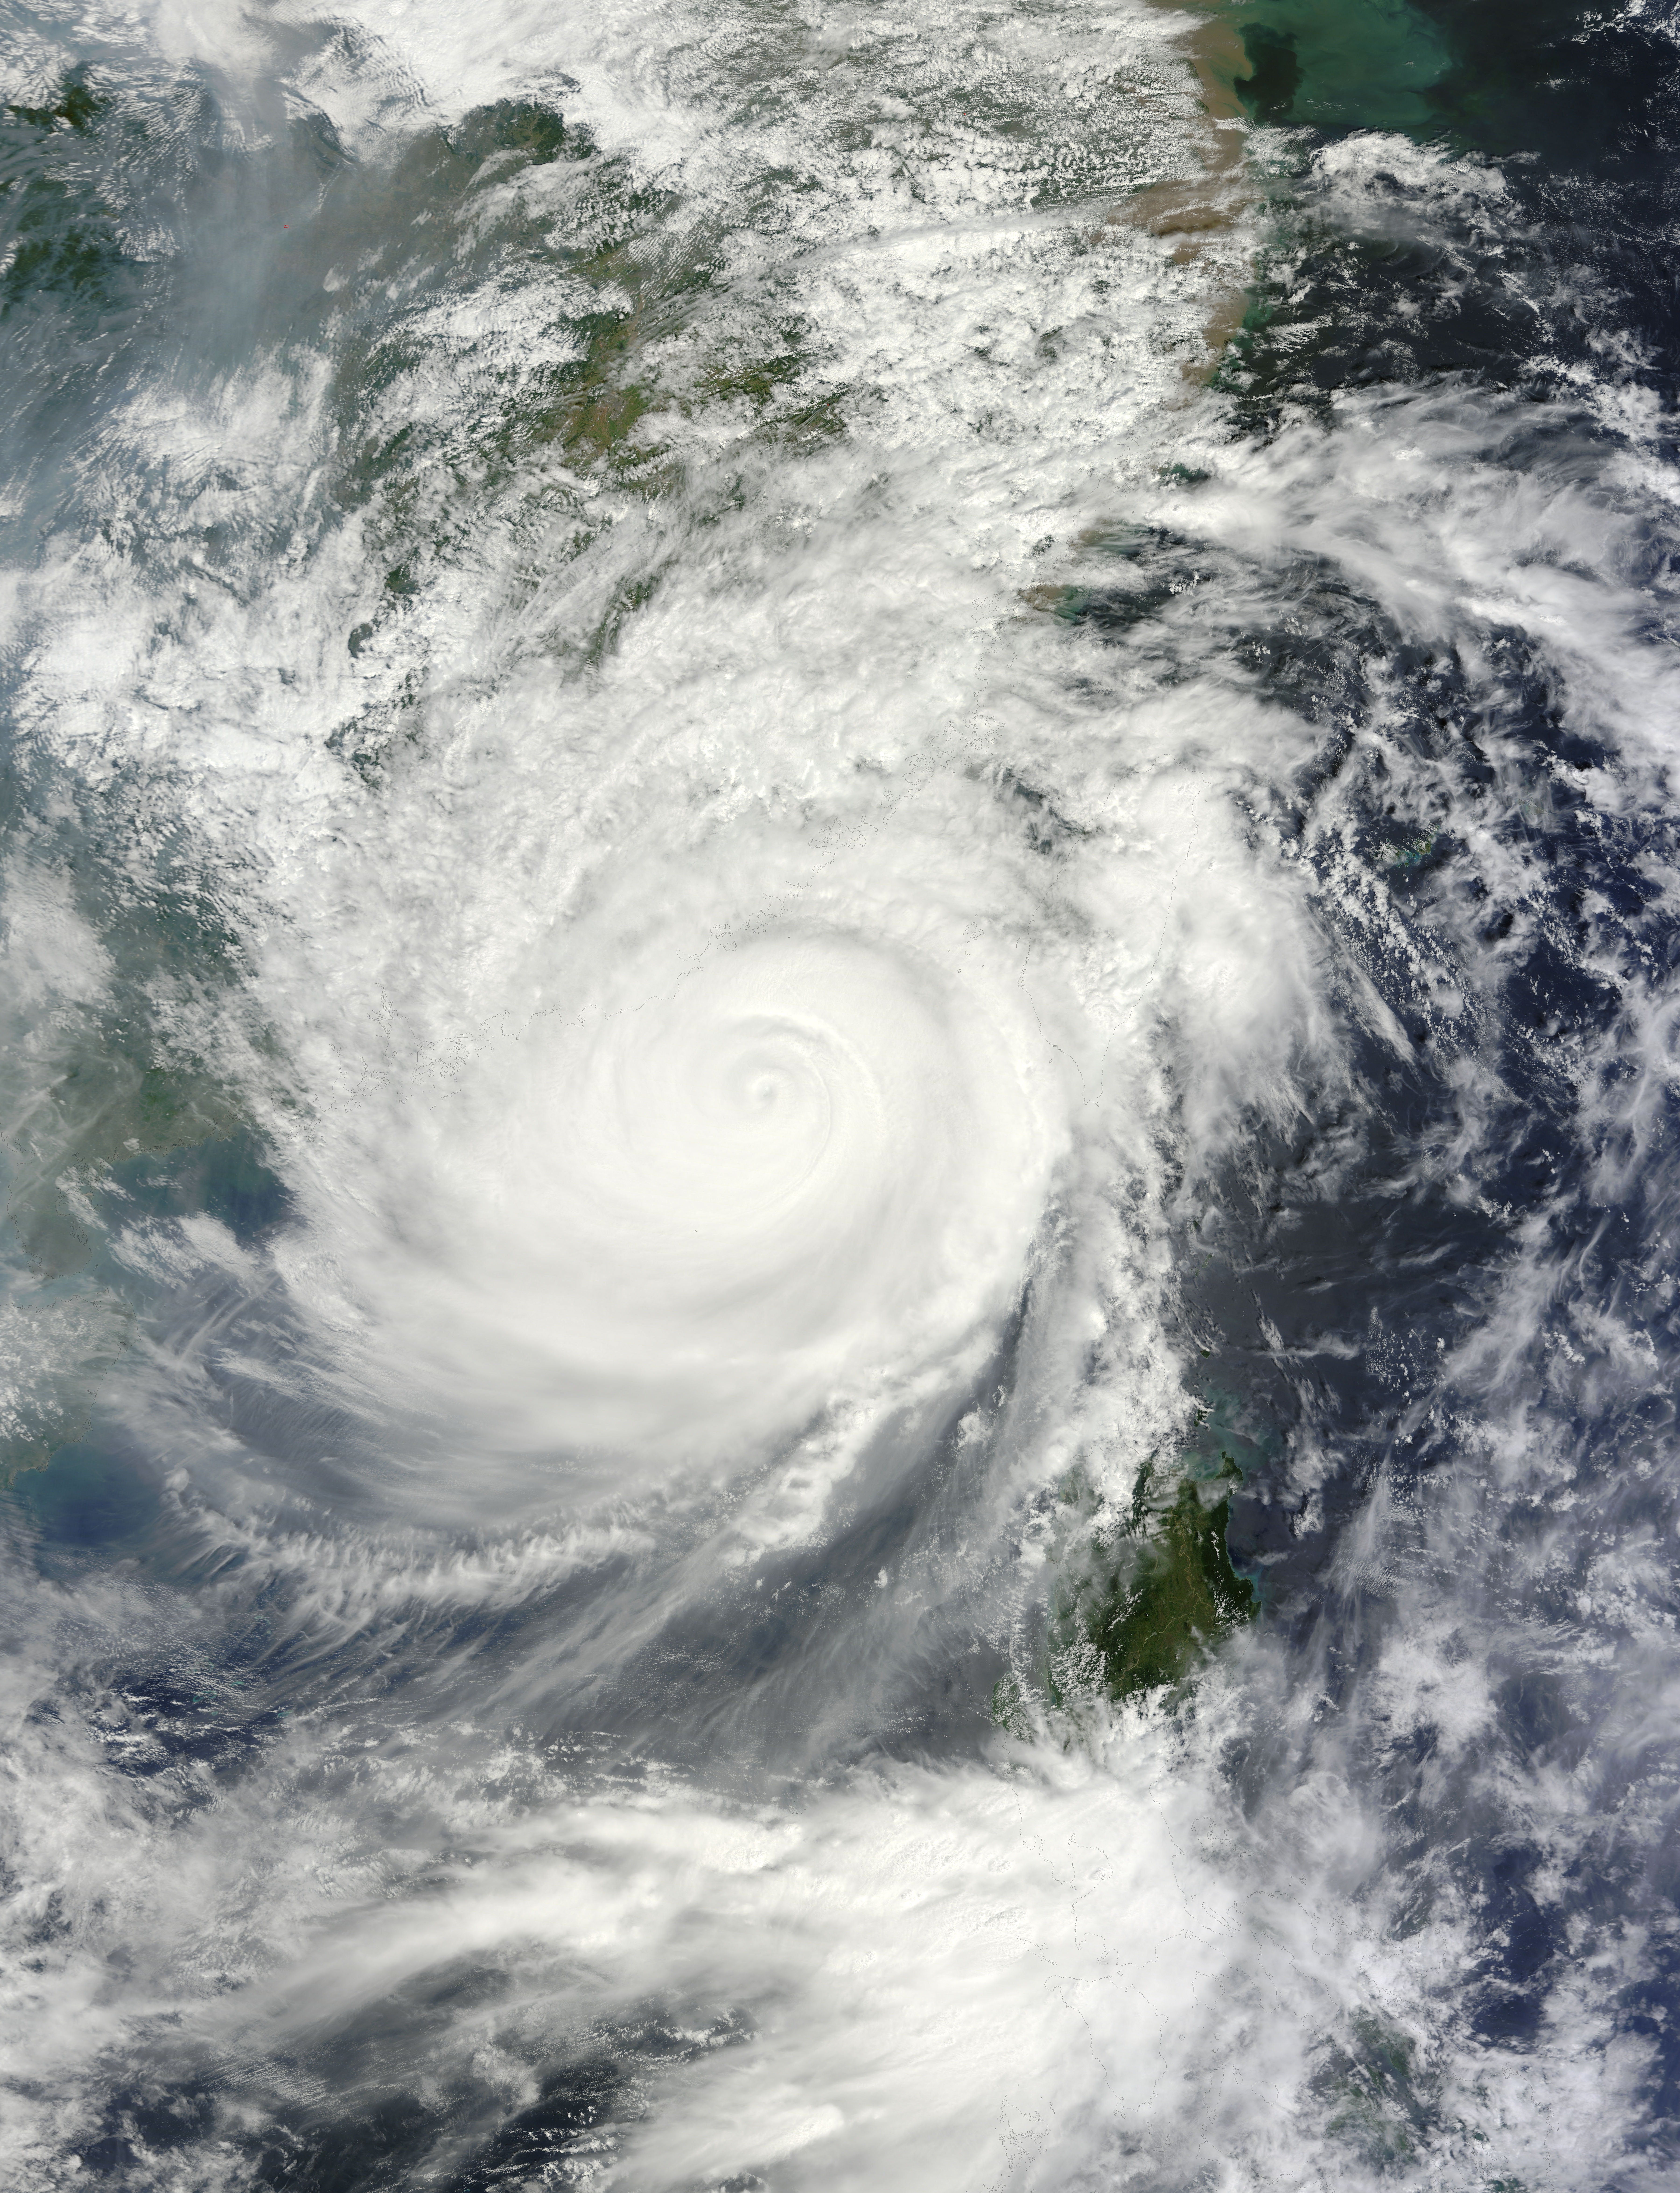

Typhoon Usagi approaching China

The Moderate Resolution Imaging Spectroradiometer or MODIS instrument that flies aboard NASA's Terra satellite captured this image of Typhoon Usagi on Sept. 22 at 02:45 UTC/Sept. 21 at 10:45 p.m. EDT on its approach to a landfall in China.

Credit: NASA Goddard MODIS Rapid Response Team